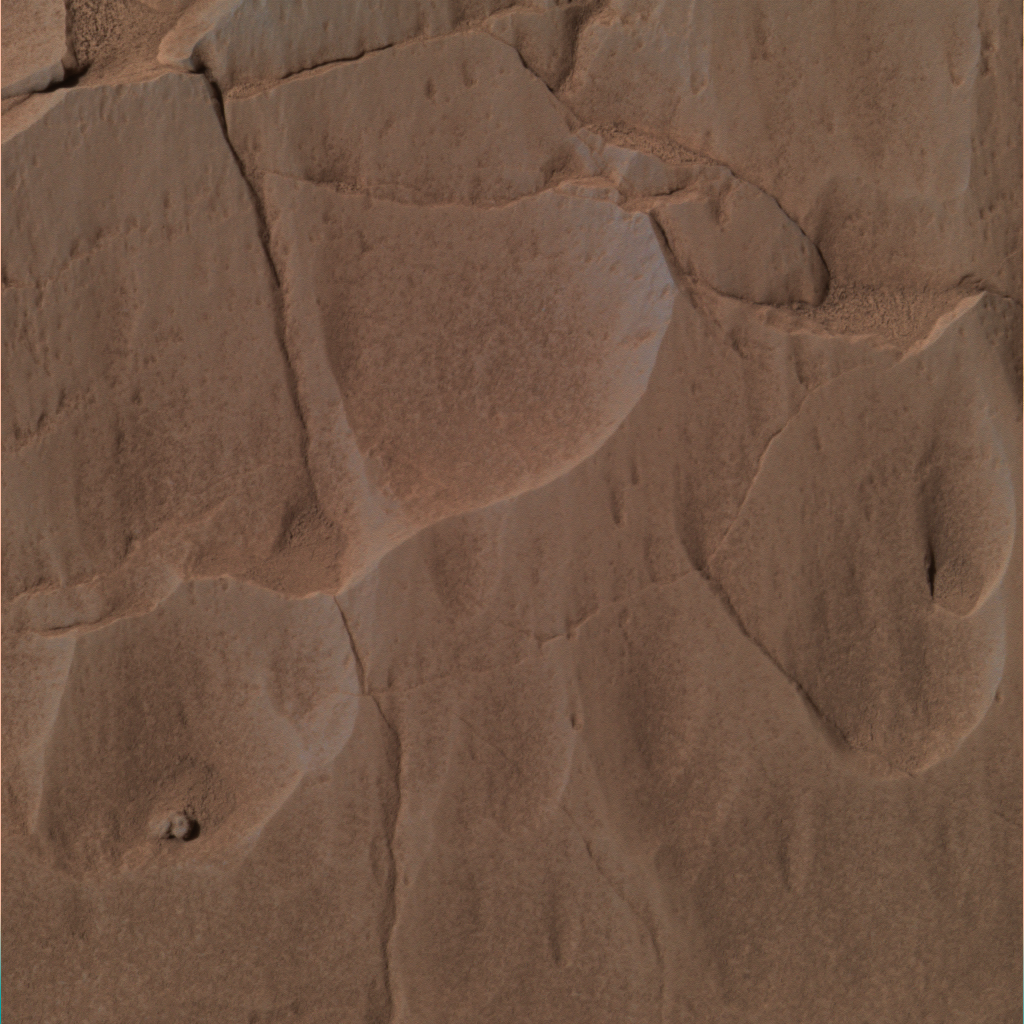

Step 1: Choose a Target

This image was taken by the Mars Exploration Rover Spirit’s panoramic camera during the rover’s grinding of the rock dubbed “Mazatzal” with its rock abrasion tool. The picture shows the untouched rock on sol 78, which is covered in a light-toned coating and red dust particles. This approximate true-color image was created using the panoramic camera’s red, green and blue filters.

Credit: NASA/JPL/Cornell